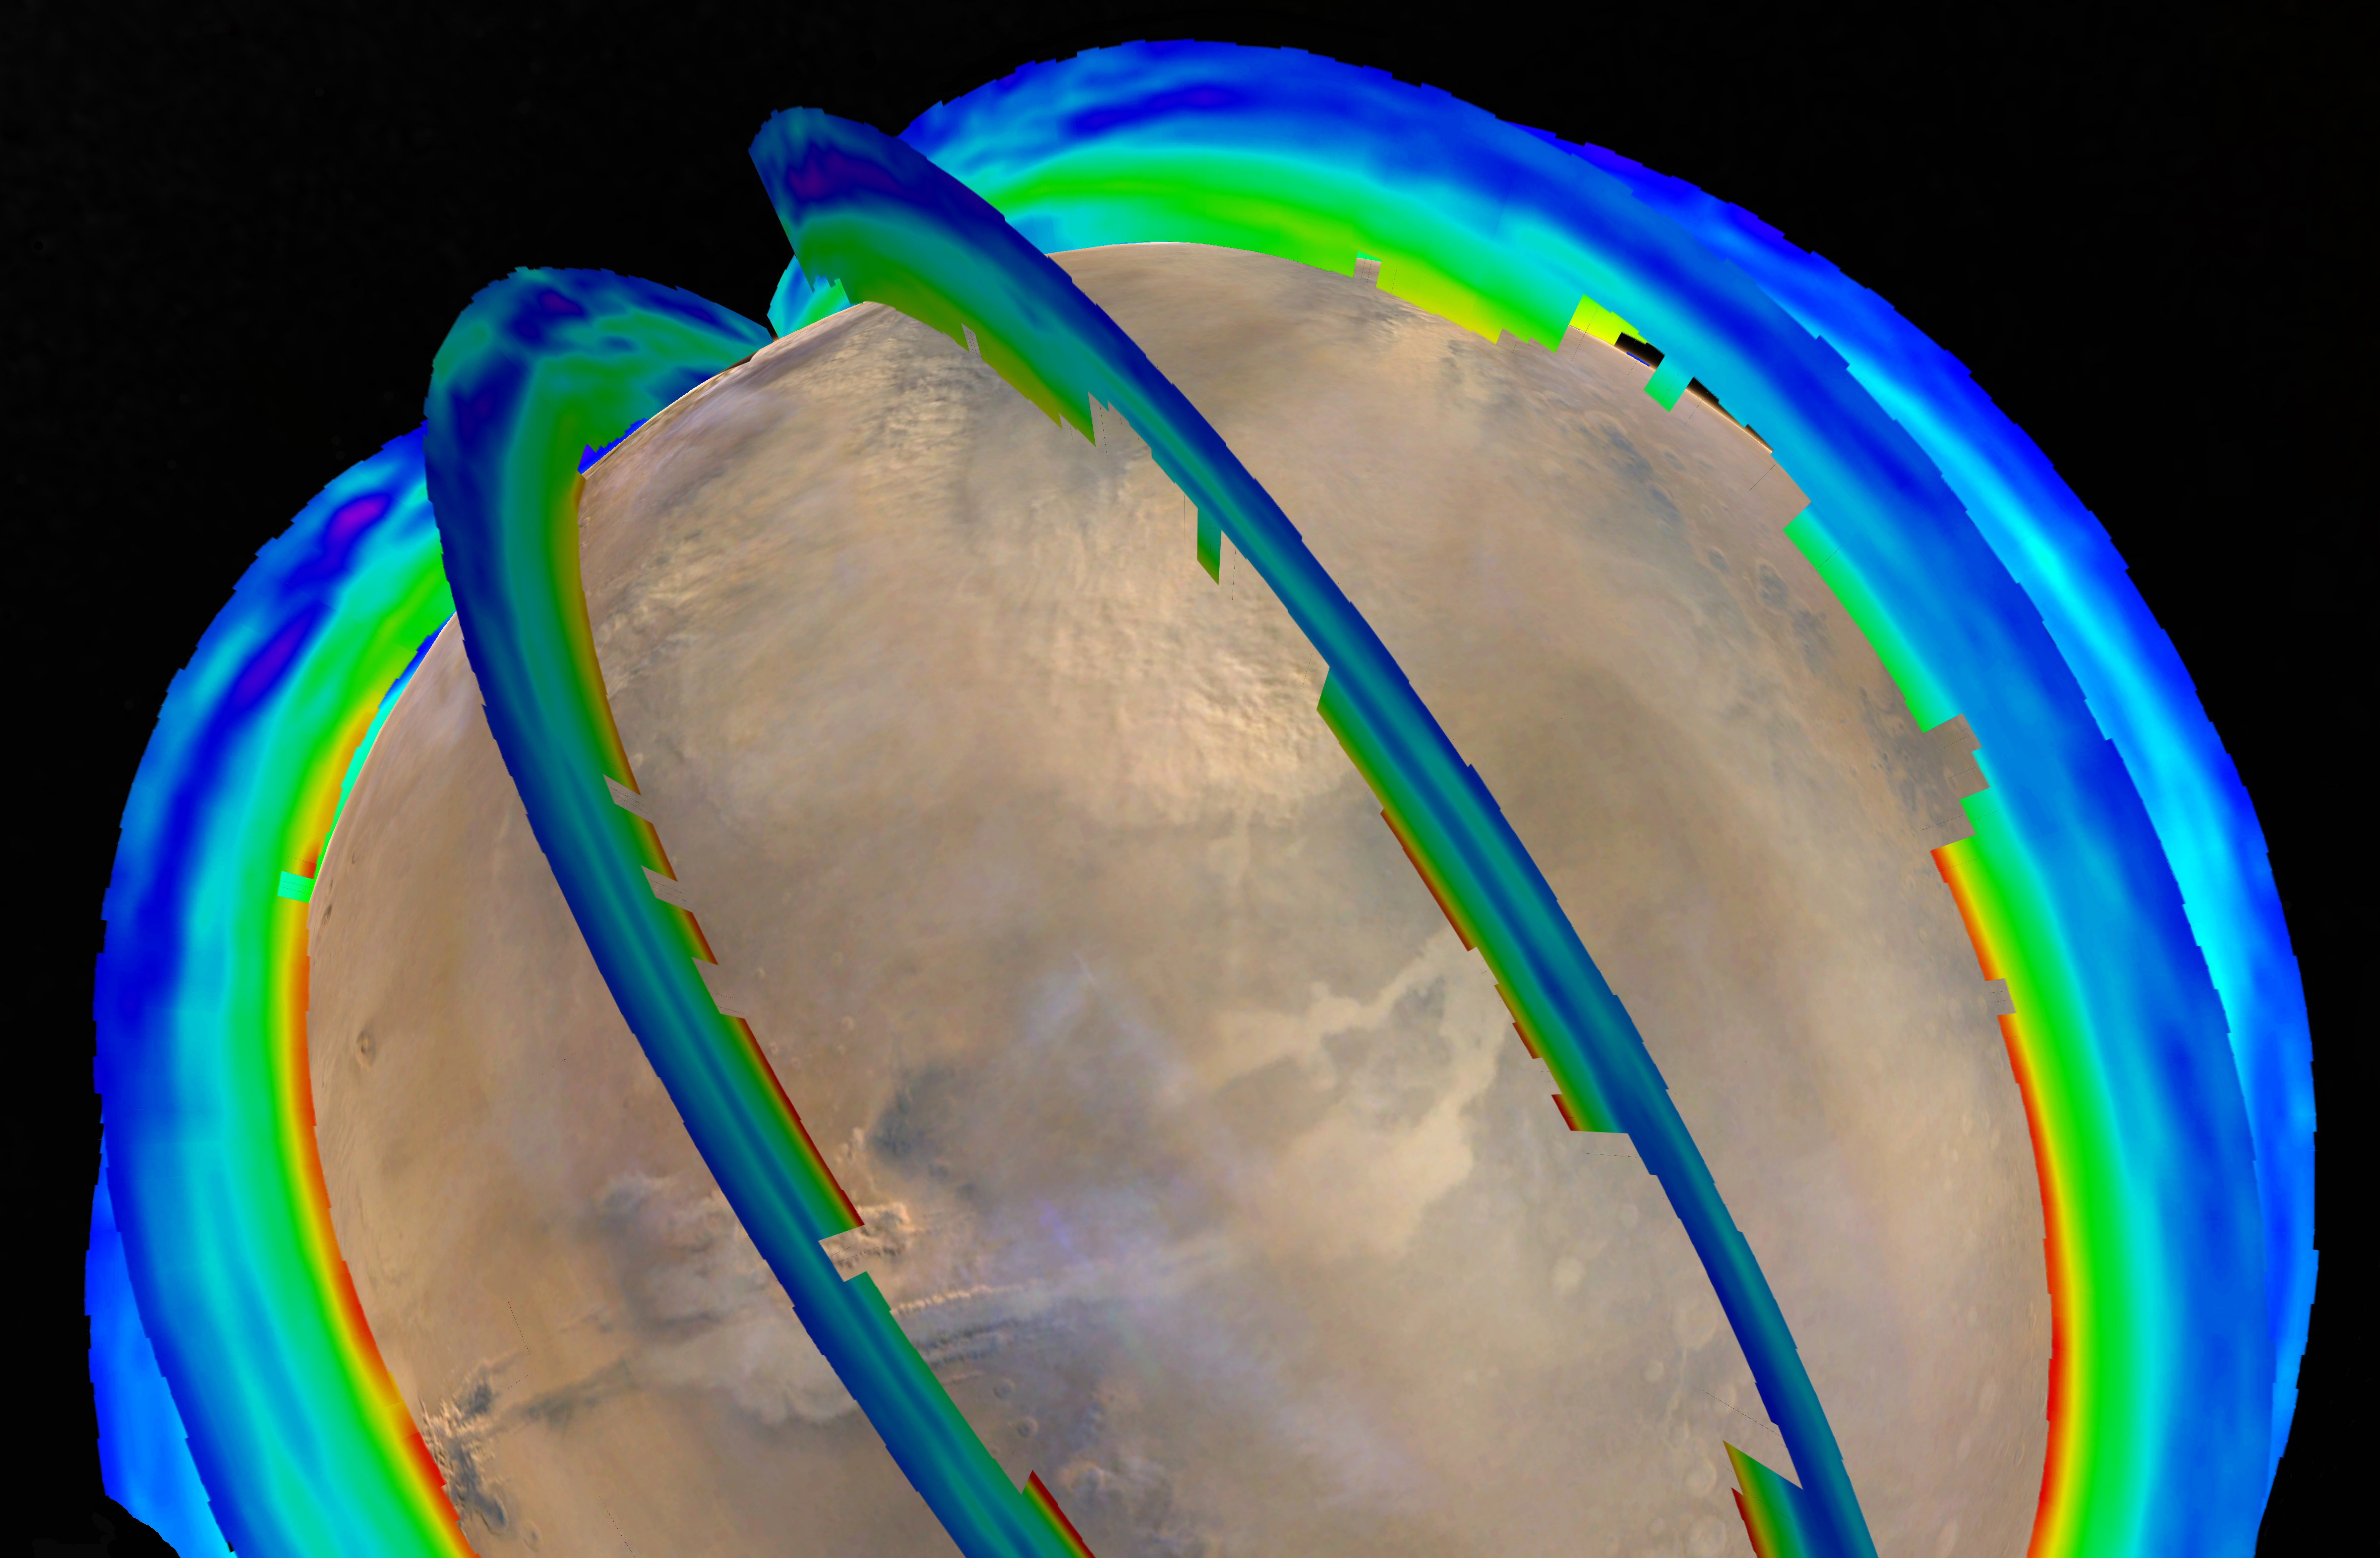

Mars Atmospheric Temperature and Dust Storm Tracking

This graphic overlays Martian atmospheric temperature data as curtains over an image of Mars taken during a regional dust storm. The temperature profiles extend from the surface to about 50 miles (80 kilometers) up. Temperatures are color coded, ranging from minus 243 degrees Fahrenheit (minus 153 degrees Celsius) where coded purple to minus 9 F (minus 23 C) where coded red.

The temperature data and global image were both recorded on Oct. 18, 2014, by instruments on NASA’s Mars Reconnaissance Orbiter: Mars Climate Sounder and Mars Color Imager. On that day a regional dust storm was active in the Acidalia Planitia region of northern Mars, at the upper center of this image. A storm from this area in typically travels south and grows into a large regional storm in the southern hemisphere during southern spring.

That type of southern-spring storm and two other large regional dust storms repeat as a three-storm series most Martian years. The pattern has been identified from their effects on atmospheric temperature in a layer about 16 miles (25 kilometers) above the surface.

NASA’s Jet Propulsion Laboratory, Pasadena, California, built and operates the Mars Climate Sounder. Malin Space Science Systems, San Diego, built and manages the Mars Color Imager. JPL manages the Mars Reconnaissance Orbiter mission. Lockheed Martin Space Systems, Denver, built the orbiter.

Credit: NASA/JPL-Caltech